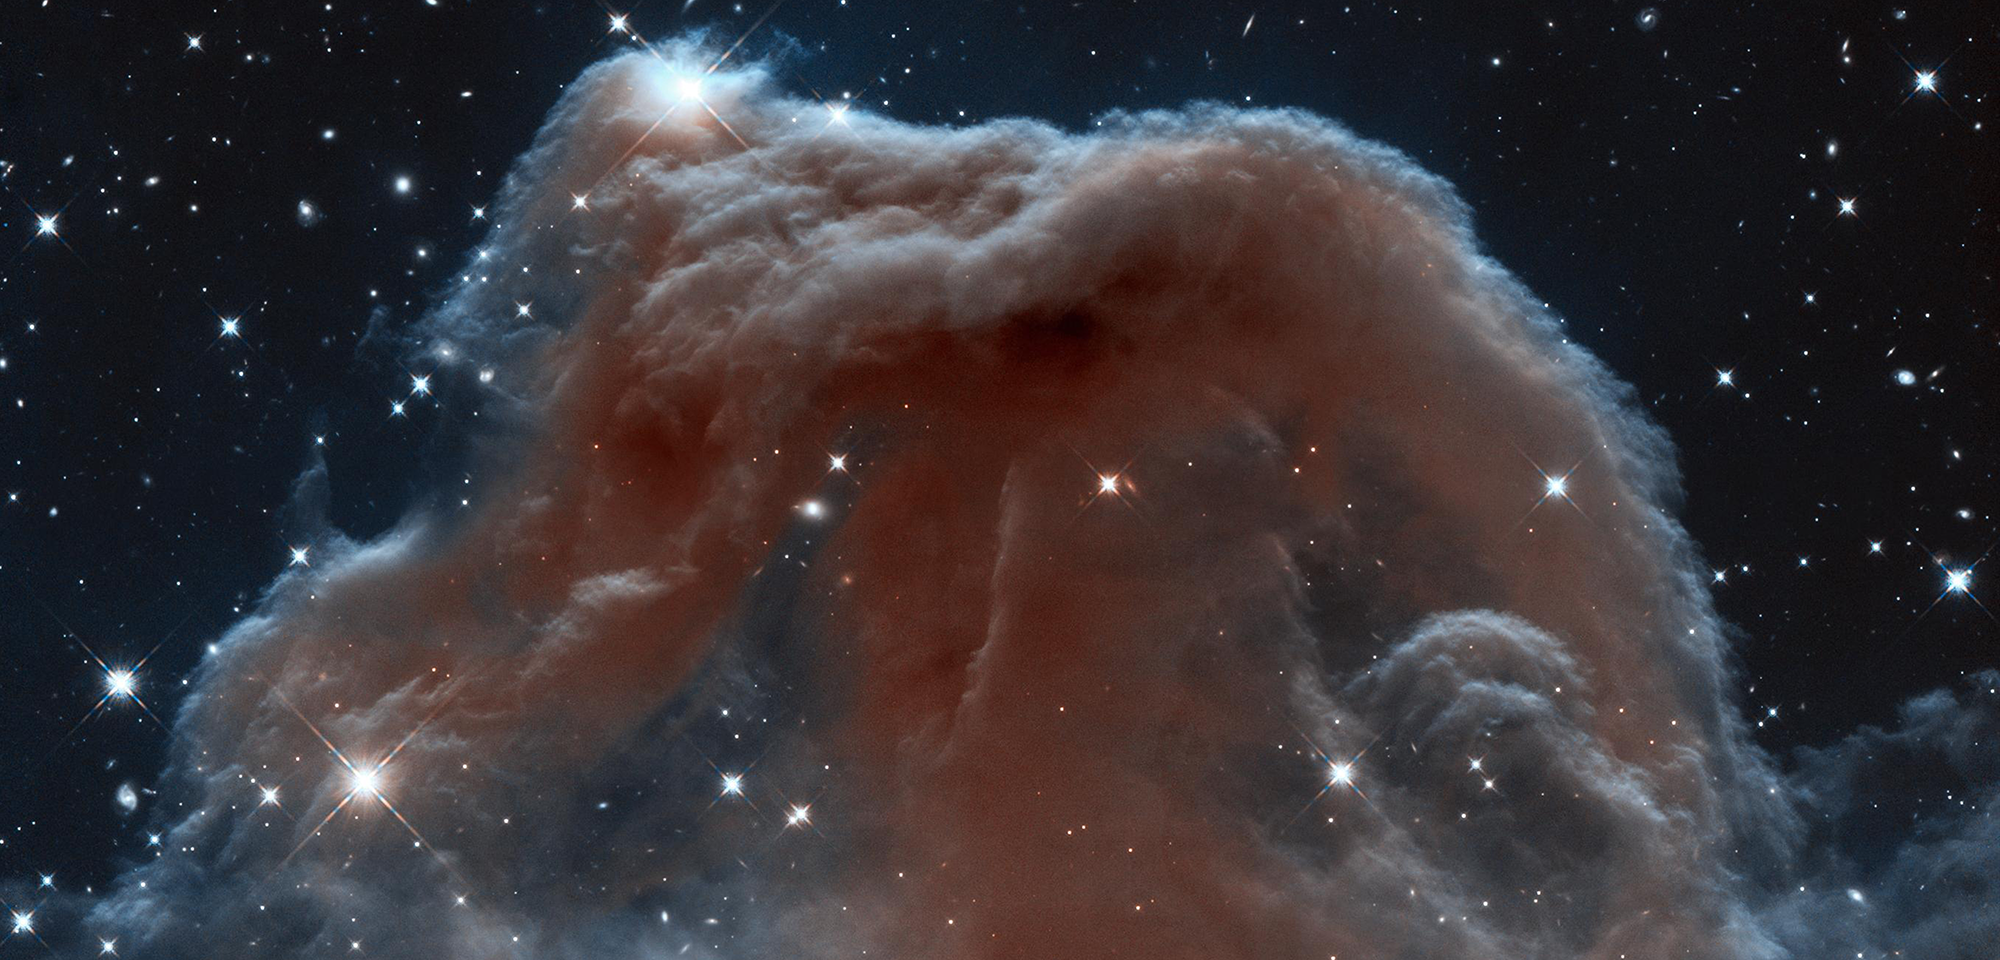

Horsehead Nebula (Infrared)

The iconic Horsehead Nebula has graced astronomy books ever since its discovery more than a century ago in 1888 by Scottish astronomer Williamina Fleming. The nebula is a favorite target for amateur and professional astronomers alike. Hubble's infrared vision shows it in a dramatic new light. The nebula, shadowy in optical light, appears transparent and ethereal when seen at infrared wavelengths, represented here with visible shades.

The rich tapestry of the Horsehead Nebula pops out against the backdrop of Milky Way stars and distant galaxies that are easily seen in infrared light. The silhouette of a horse's head and neck pokes up mysteriously from what look like whitecaps of interstellar foam.

The nebula is part of the Orion Molecular Cloud, located about 1,500 light-years away in the constellation Orion. The cloud also contains other well-known objects such as the Great Orion Nebula (M42), the Flame Nebula, and Barnard's Loop. It is one of the nearest and most easily photographed regions in which massive stars are being formed.

In this Hubble image, the backlit wisps along the Horsehead's upper ridge are being illuminated by Sigma Orionis, a young five-star system just out of view. Along the nebula's top ridge, two fledgling stars peek out from their now-exposed nurseries.

Scientists know a harsh ultraviolet glare from one of these bright stars is slowly evaporating the nebula. Gas clouds surrounding the Horsehead already have dissipated, but the tip of the jutting pillar contains a slightly higher density of hydrogen and helium, laced with dust. This casts a shadow that protects material behind it from being stripped away by intense stellar radiation evaporating the hydrogen cloud, and a pillar structure forms.

This pillar of tenuous hydrogen gas laced with dust is resisting being eroded away by the radiation from a nearby star. Astronomers estimate the Horsehead will disintegrate in about 5 million to 10 million years.

Constellation: Orion

Distance: 1,500 light-years

Instrument: Wide Field Camera 3/IR

Image Filters: F110W (YJ), F160W (H)

Credit: NASA, ESA, and the Hubble Heritage Team (STScI/AURA)